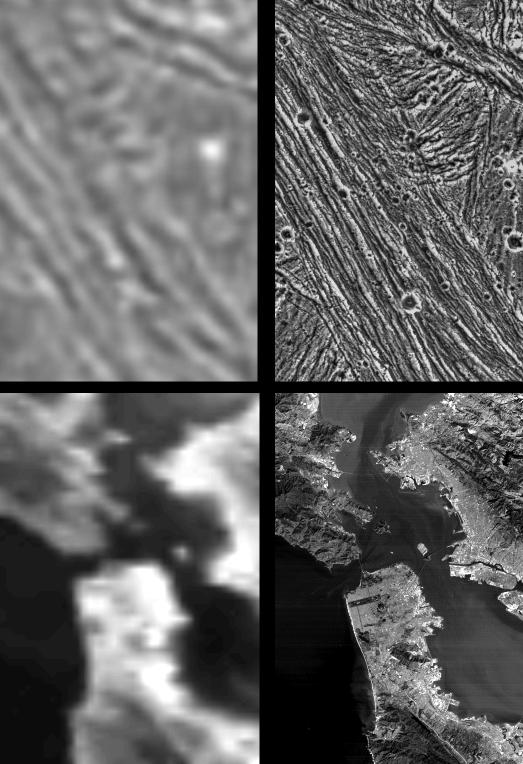

Galileo Resolutions: Ganymede and the San Francisco Bay Area

These frames demonstrate the dramatic improvement in the resolution of pictures that NASA’s Galileo spacecraft is returning compared to previous images of the Jupiter system. The spacecraft’s many orbits allow numerous close flyby’s of Jupiter and its moons. The top left frame shows the best resolution (1.3 kilometers per picture element or pixel) data of the Uruk Sulcus region on Jupiter’s moon Ganymede which was available after the 1979 flyby of the Voyager 2 spacecraft. The top right frame shows the same area as captured by Galileo during its closer flyby of Ganymede on June 27, 1996 at a range of 7,448 kilometers (4.628 miles). For comparison, the bottom frames show images of the San Francisco Bay area trimmed to the size of the Ganymede images and adjusted to similar resolutions.

The Galileo image of Uruk Sulcus has a resolution of about 74 meters per pixel. The area shown is about 35 by 55 kilometers (25 by 34 miles). North is to the top, and the sun illuminates the surface from the lower left. The image taken by the Solid State Imaging (CCD) system reveals details of the structure and shape of the ridges which permit scientists to determine their origin and their relation to other terrains. These new views are helping to unravel the complex history of this planet-sized moon.

The left SF Bay area image is from an image obtained by an Advanced Very High Resolution Radiometer aboard an NOAA satellite. The right SF Bay area image is from a LandSat Thematic Mapper. Golden Gate Park is clearly visible as a narrow dark rectangle towards the middle of this image. Both images were trimmed and adjusted to resolutions similar to the Ganymede images.

The Jet Propulsion Laboratory, Pasadena, CA manages the mission for NASA’s Office of Space Science, Washington, DC.

Credit: NASA/JPL